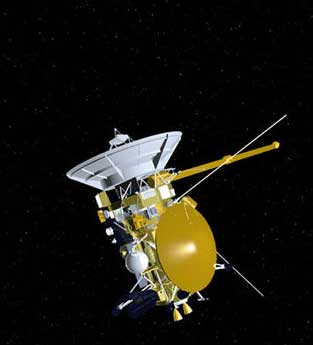

Artist’s Concept of Cassini Spacecraft

Artist’s concept of NASA’s Cassini spacecraft.

Credit: NASA/JPL-Caltech